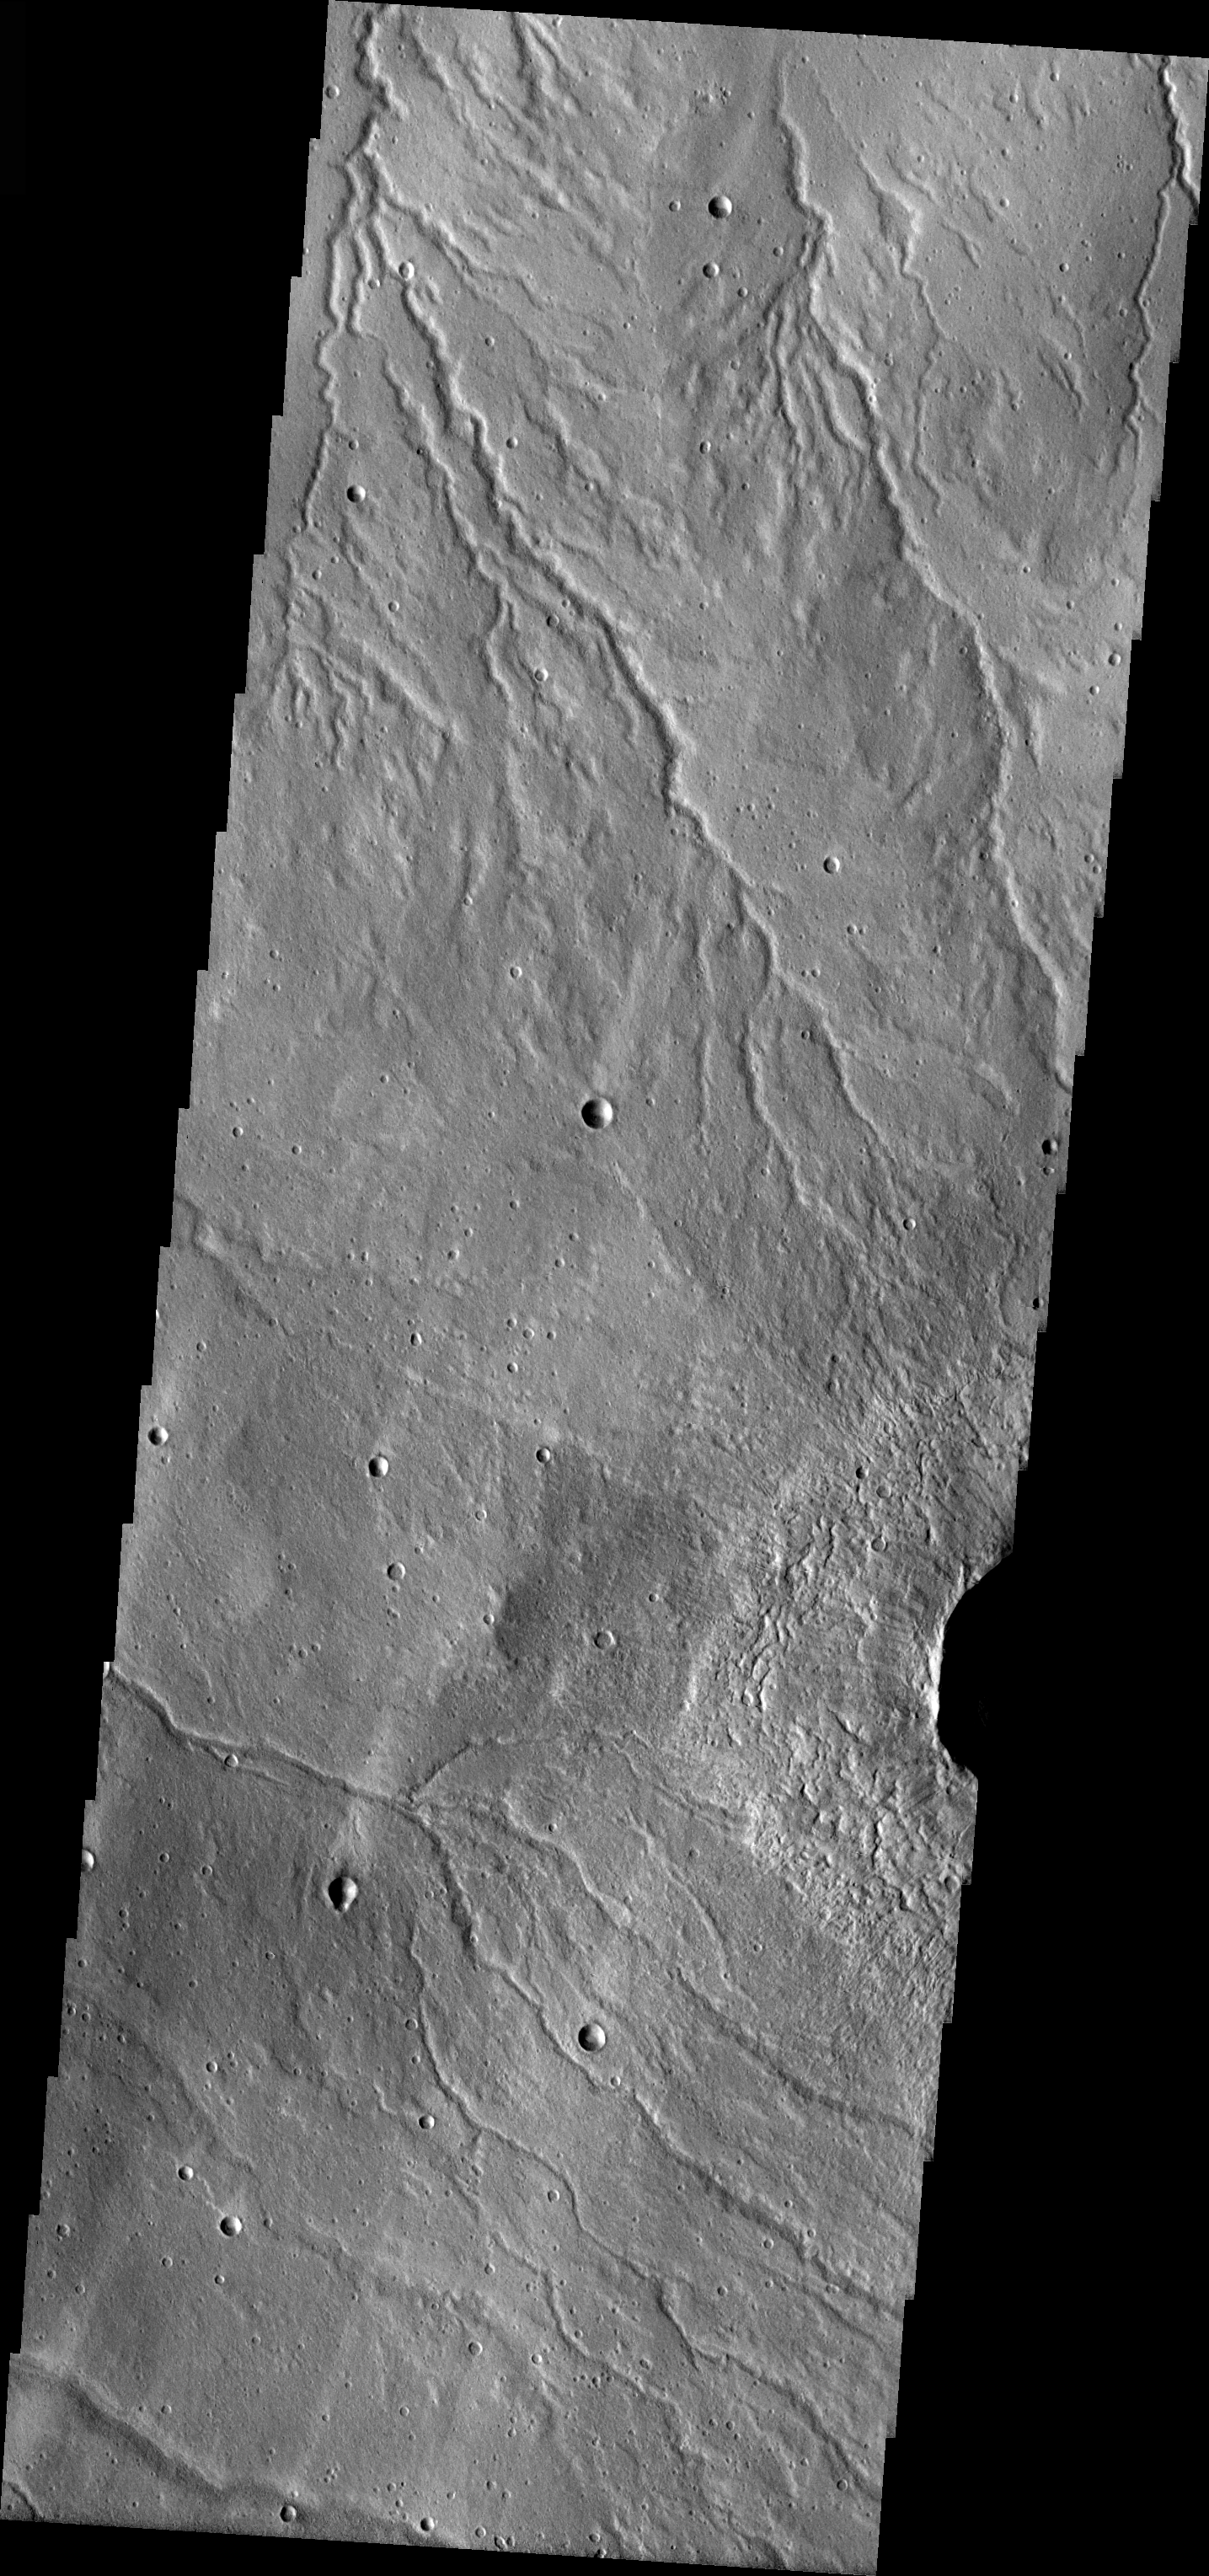

Alba Patera Channels

Released 1 April 2004

The Odyssey spacecraft has completed a full Mars year of observations of the red planet. For the next several weeks the Image of the Day will look back over this first mars year. It will focus on four themes: 1) the poles – with the seasonal changes seen in the retreat and expansion of the caps; 2) craters – with a variety of morphologies relating to impact materials and later alteration, both infilling and exhumation; 3) channels – the clues to liquid surface flow; and 4) volcanic flow features. While some images have helped answer questions about the history of Mars, many have raised new questions that are still being investigated as Odyssey continues collecting data as it orbits Mars.

The channel shown on the image is near the feature called Alba Patera. It was collected August 22, 2002 during northern spring season. The local time is 4:30pm. The image shows multiple possibly liquid formed channels.

Image information: VIS instrument. Latitude 43.7, Longitude 241.5 East (118.5 West). 19 meter/pixel resolution.

Note: this THEMIS visual image has not been radiometrically nor geometrically calibrated for this preliminary release. An empirical correction has been performed to remove instrumental effects. A linear shift has been applied in the cross-track and down-track direction to approximate spacecraft and planetary motion. Fully calibrated and geometrically projected images will be released through the Planetary Data System in accordance with Project policies at a later time.

NASA’s Jet Propulsion Laboratory manages the 2001 Mars Odyssey mission for NASA’s Office of Space Science, Washington, D.C. The Thermal Emission Imaging System (THEMIS) was developed by Arizona State University, Tempe, in collaboration with Raytheon Santa Barbara Remote Sensing. The THEMIS investigation is led by Dr. Philip Christensen at Arizona State University. Lockheed Martin Astronautics, Denver, is the prime contractor for the Odyssey project, and developed and built the orbiter. Mission operations are conducted jointly from Lockheed Martin and from JPL, a division of the California Institute of Technology in Pasadena.

Credit: NASA/JPL/Arizona State University